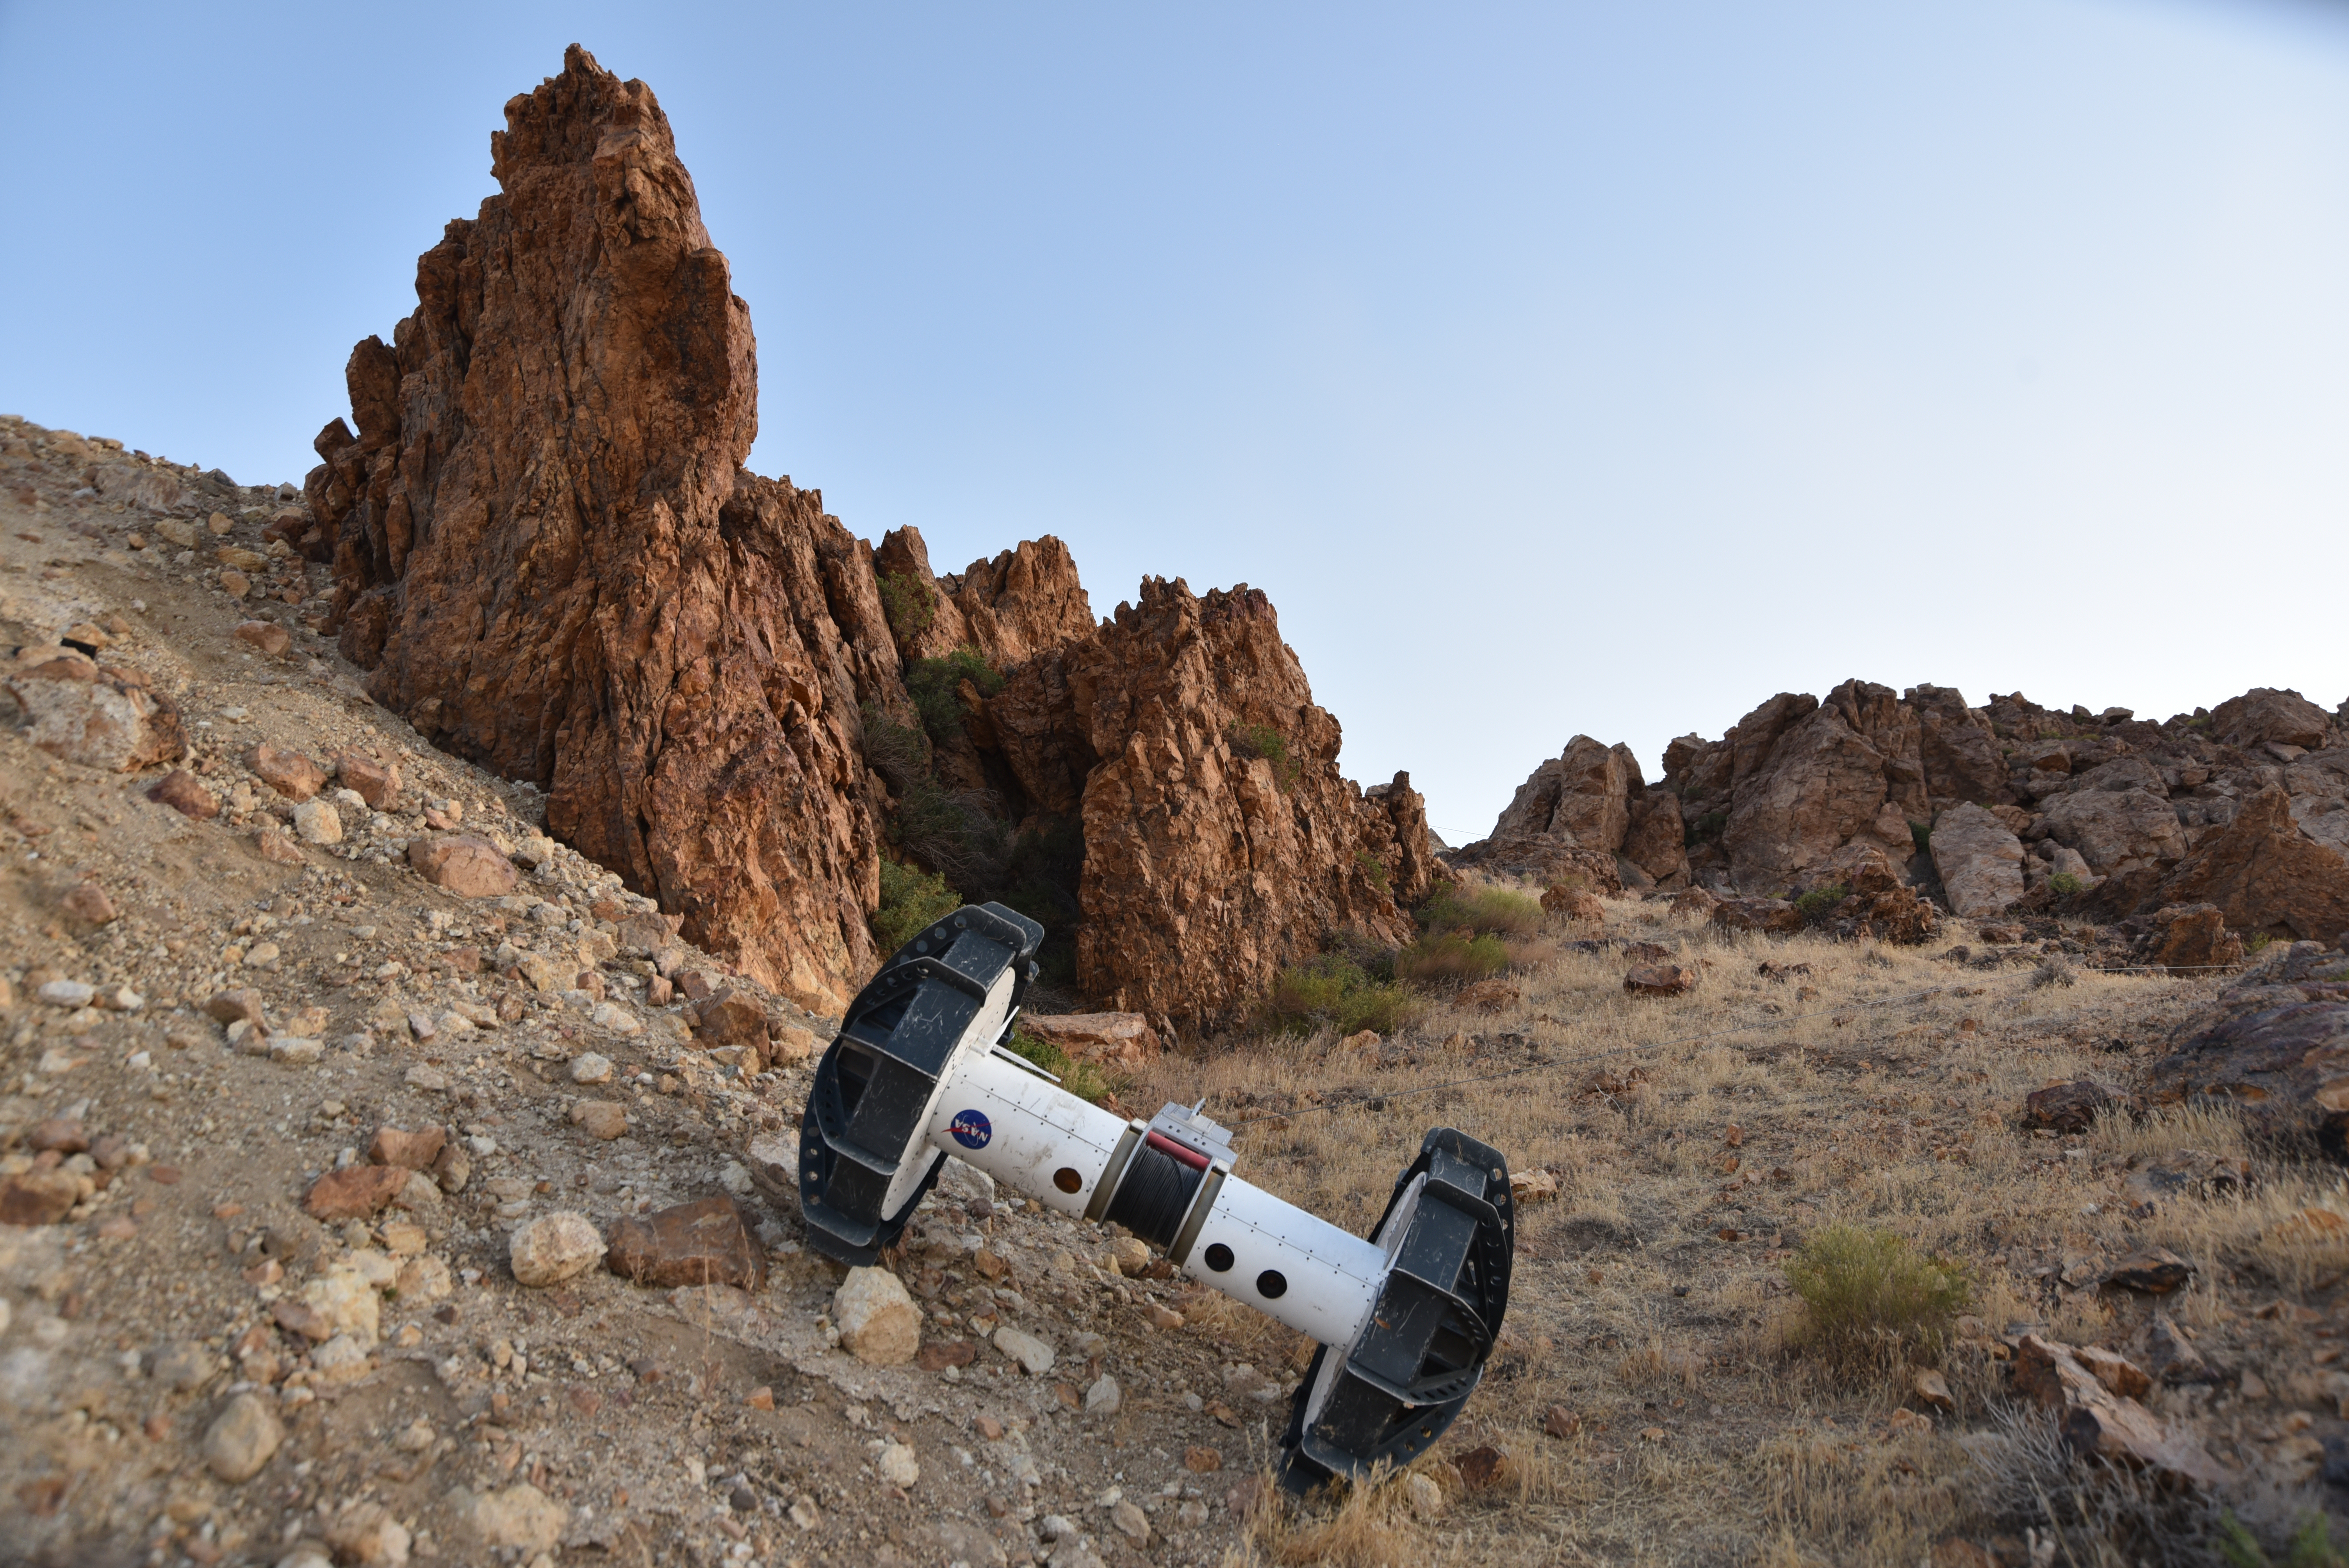

The Tethered Axel Autonomously Descends a Rocky Slope

In this photograph, a tethered Axel robot — part of the four-wheeled DuAxel rover — navigates a steep slope during a field test in the Mojave Desert. The tether, which connects to the rover’s other half, serves as a climbing rope of sorts while also providing power and a means of communication.

This flexibility was built with crater walls, pits, scarps, vents, and other extreme terrain in mind. That’s because on Earth, some of the best locations to study geology can be found in rocky outcrops and cliff faces, where many layers of the past are neatly exposed. They’re hard enough to reach here, let alone on the Moon, Mars, and other celestial bodies.

The DuAxel project is a technology demonstration being developed by roboticists at NASA’s Jet Propulsion Laboratory in Southern California to see how this unconventional rover might fill a niche in planetary exploration.

Credit: NASA/JPL-Caltech/J.D. Gammell